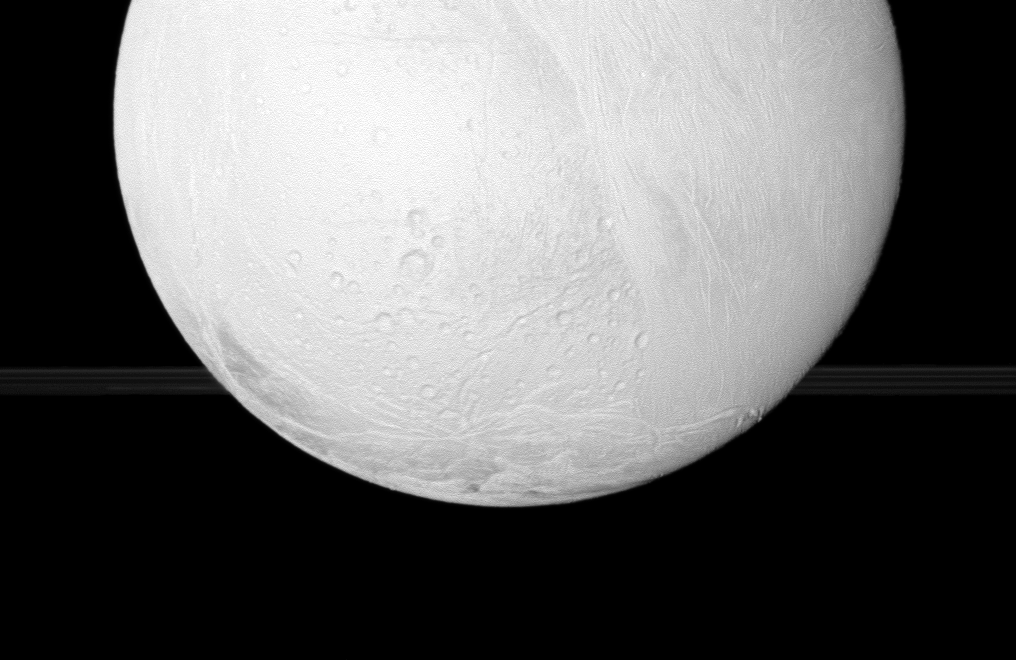

Enceladus Before the Rings

The Cassini spacecraft looks toward the south pole of Enceladus, with a glimpse of Saturns rings in the distance, during the spacecrafts close flyby Nov. 2, 2009.

See PIA08386 to learn more about the active south pole of Enceladus. This view looks toward the anti-Saturn side of Enceladus (504 kilometers, or 313 miles across). The rings have been brightened relative to Enceladus to increase visibility.

The image was taken in visible light with the Cassini spacecraft wide-angle camera on Nov. 2, 2009. The view was acquired at a distance of approximately 10,400 kilometers (6,500 miles) from Enceladus and at a Sun-Enceladus-spacecraft, or phase, angle of 6 degrees. Image scale is 630 meters (2,100 feet) per pixel.

The Cassini-Huygens mission is a cooperative project of NASA, the European Space Agency and the Italian Space Agency. The Jet Propulsion Laboratory, a division of the California Institute of Technology in Pasadena, manages the mission for NASA’s Science Mission Directorate, Washington, D.C. The Cassini orbiter and its two onboard cameras were designed, developed and assembled at JPL. The imaging operations center is based at the Space Science Institute in Boulder, Colo.

Credit: NASA/JPL/Space Science Institute